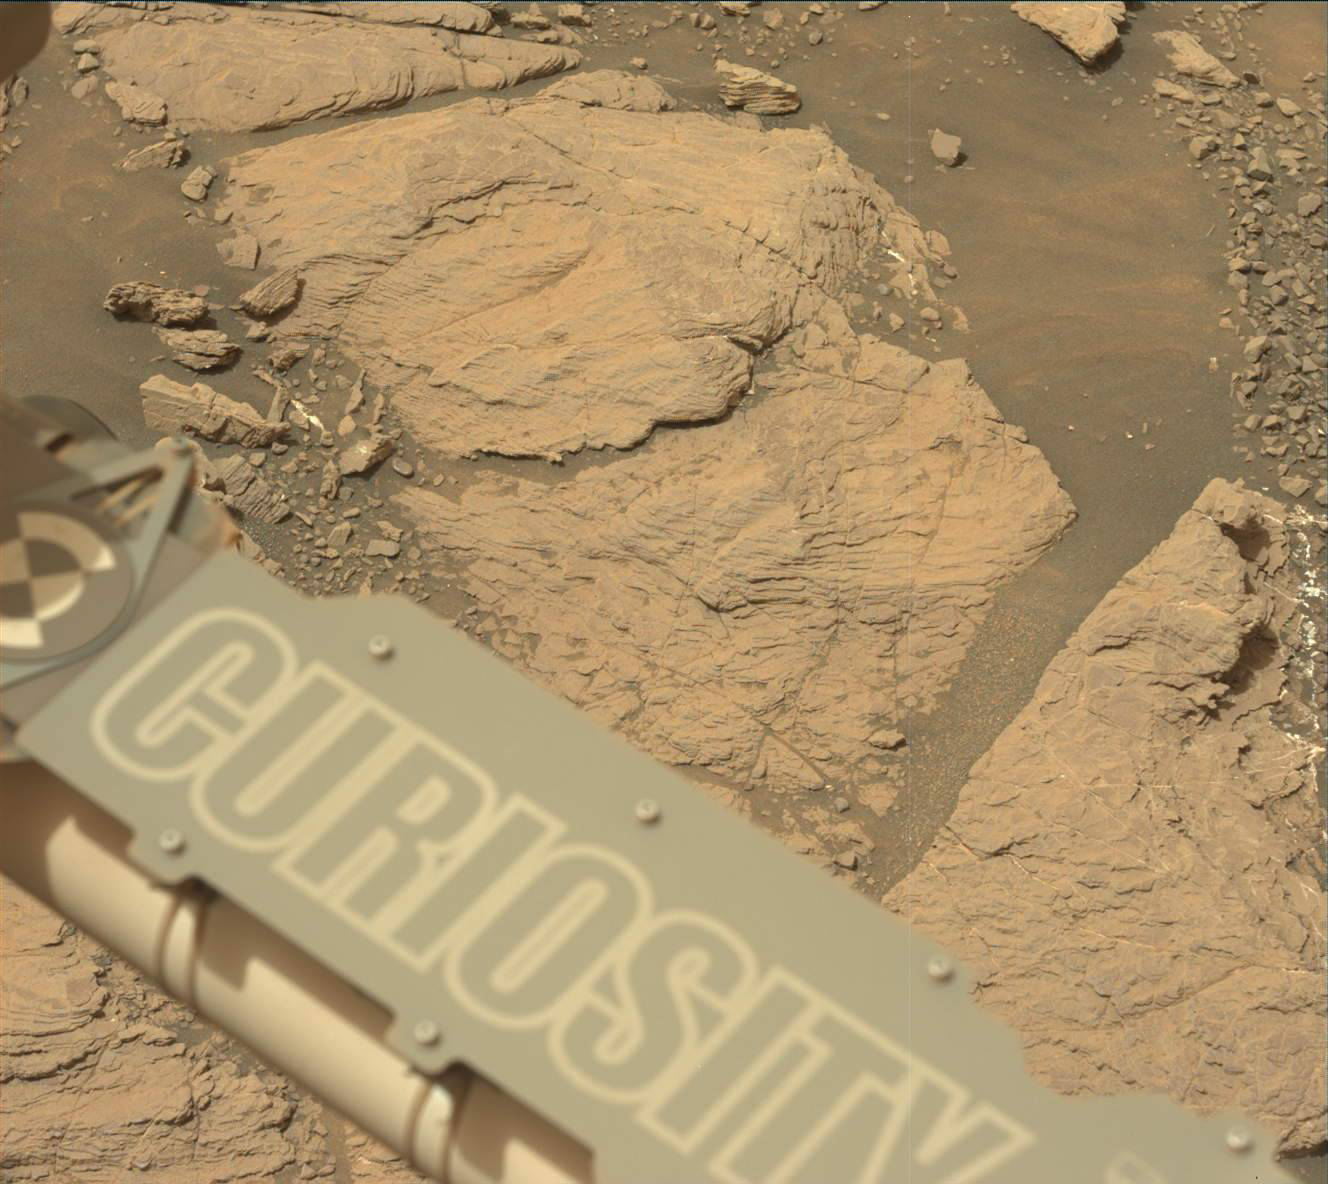

Curiosity on the Clay Unit

NASA’s Curiosity Mars rover took this image with its Mast Camera (Mastcam) on Feb. 10, 2019 (Sol 2316). The rover is currently exploring a region of Mount Sharp nicknamed “Glen Torridon” that has lots of clay minerals.

Malin Space Science Systems, San Diego, built and operates the Mastcam. NASA’s Jet Propulsion Laboratory, a division of the Caltech in Pasadena, California, manages the Mars Science Laboratory Project for NASA’s Science Mission Directorate, Washington. JPL designed and built the project’s Curiosity rover.

Credit: NASA/JPL-Caltech/MSSS